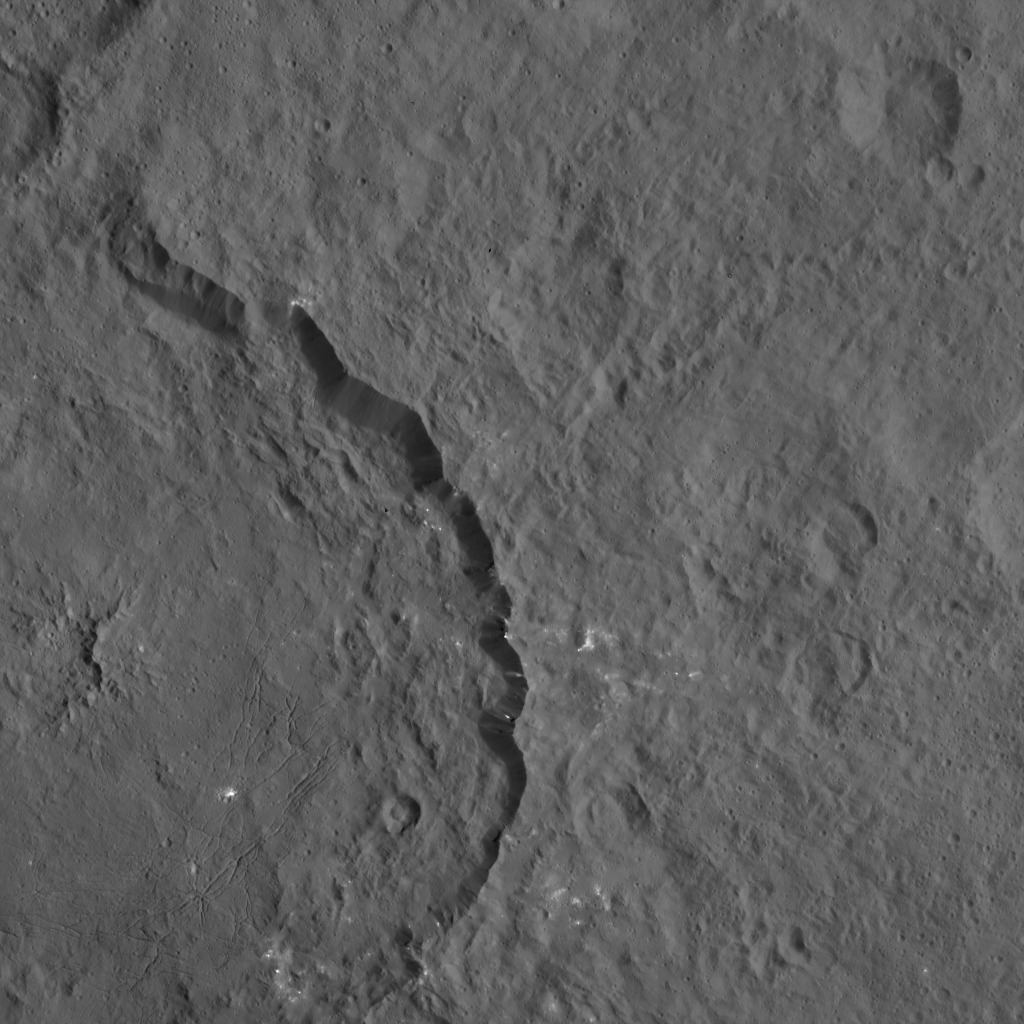

Dawn HAMO Image 60

Dantu crater on Ceres, seen here at left, reveals structures hinting at tectonic processes that formed the dwarf planet’s surface. Linear structures are spread over the crater floor. Outside the crater’s rim, the occurrence of linear structures continues the in form of scarps (linear, cliff-like slopes) and ridges. Dantu’s diameter is 78 miles (125 kilometers).

The image was taken by NASA’s Dawn spacecraft on Oct. 3, 2015, from an altitude of 915 miles (1,470 kilometers). It has a resolution of 450 feet (140 meters) per pixel. The image is located at 31 degrees north latitude, 149 degrees east longitude.

Dawn’s mission is managed by JPL for NASA’s Science Mission Directorate in Washington. Dawn is a project of the directorate’s Discovery Program, managed by NASA’s Marshall Space Flight Center in Huntsville, Alabama. UCLA is responsible for overall Dawn mission science. Orbital ATK, Inc., in Dulles, Virginia, designed and built the spacecraft. The German Aerospace Center, the Max Planck Institute for Solar System Research, the Italian Space Agency and the Italian National Astrophysical Institute are international partners on the mission team.

Credit: NASA/JPL-Caltech/UCLA/MPS/DLR/IDA